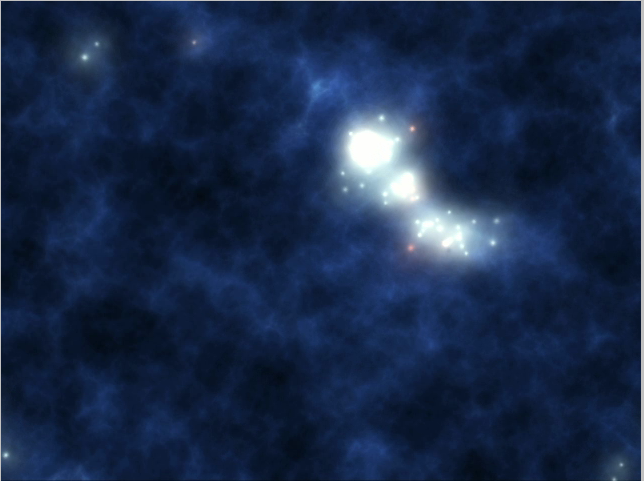

Stars Spring up Out of the Darkness (Artist Concept)

Stars Spring up Out of the Darkness

This artist’s animation illustrates the universe’s early years, from its explosive formation to its dark ages to its first stars and mini-galaxies.

Scientists using NASA’s Spitzer Space Telescope found patches of infrared light splattered across the sky that might be the collective glow of clumps of the universe’s first objects. Astronomers do not know if these first objects were stars or “quasars,” which are black holes voraciously consuming surrounding gas.

The movie begins with a flash of color that represents the birth of the universe, an explosion called the Big Bang that occurred about 13.7 billion years ago. A period of darkness ensues, where gas begins to clump together.

The universe’s first stars are then shown springing up out of the gas clumps, flooding the universe with light, an event that probably happened about a few hundred million years after the Big Bang. Though these first stars formed out of gas alone, their deaths seeded the universe with the dusty heavy chemical elements that helped create future generations of stars.

The first stars, called Population III stars (our star is a Population I star), were much bigger and brighter than any in our nearby universe, with masses about 1,000 times that of our sun. They grouped together into mini-galaxies, which then merged to form galaxies like our own mature Milky Way galaxy.

The first quasars, not shown here, ultimately became the centers of powerful galaxies that are more common in the distant universe.

Credit: NASA/JPL-Caltech